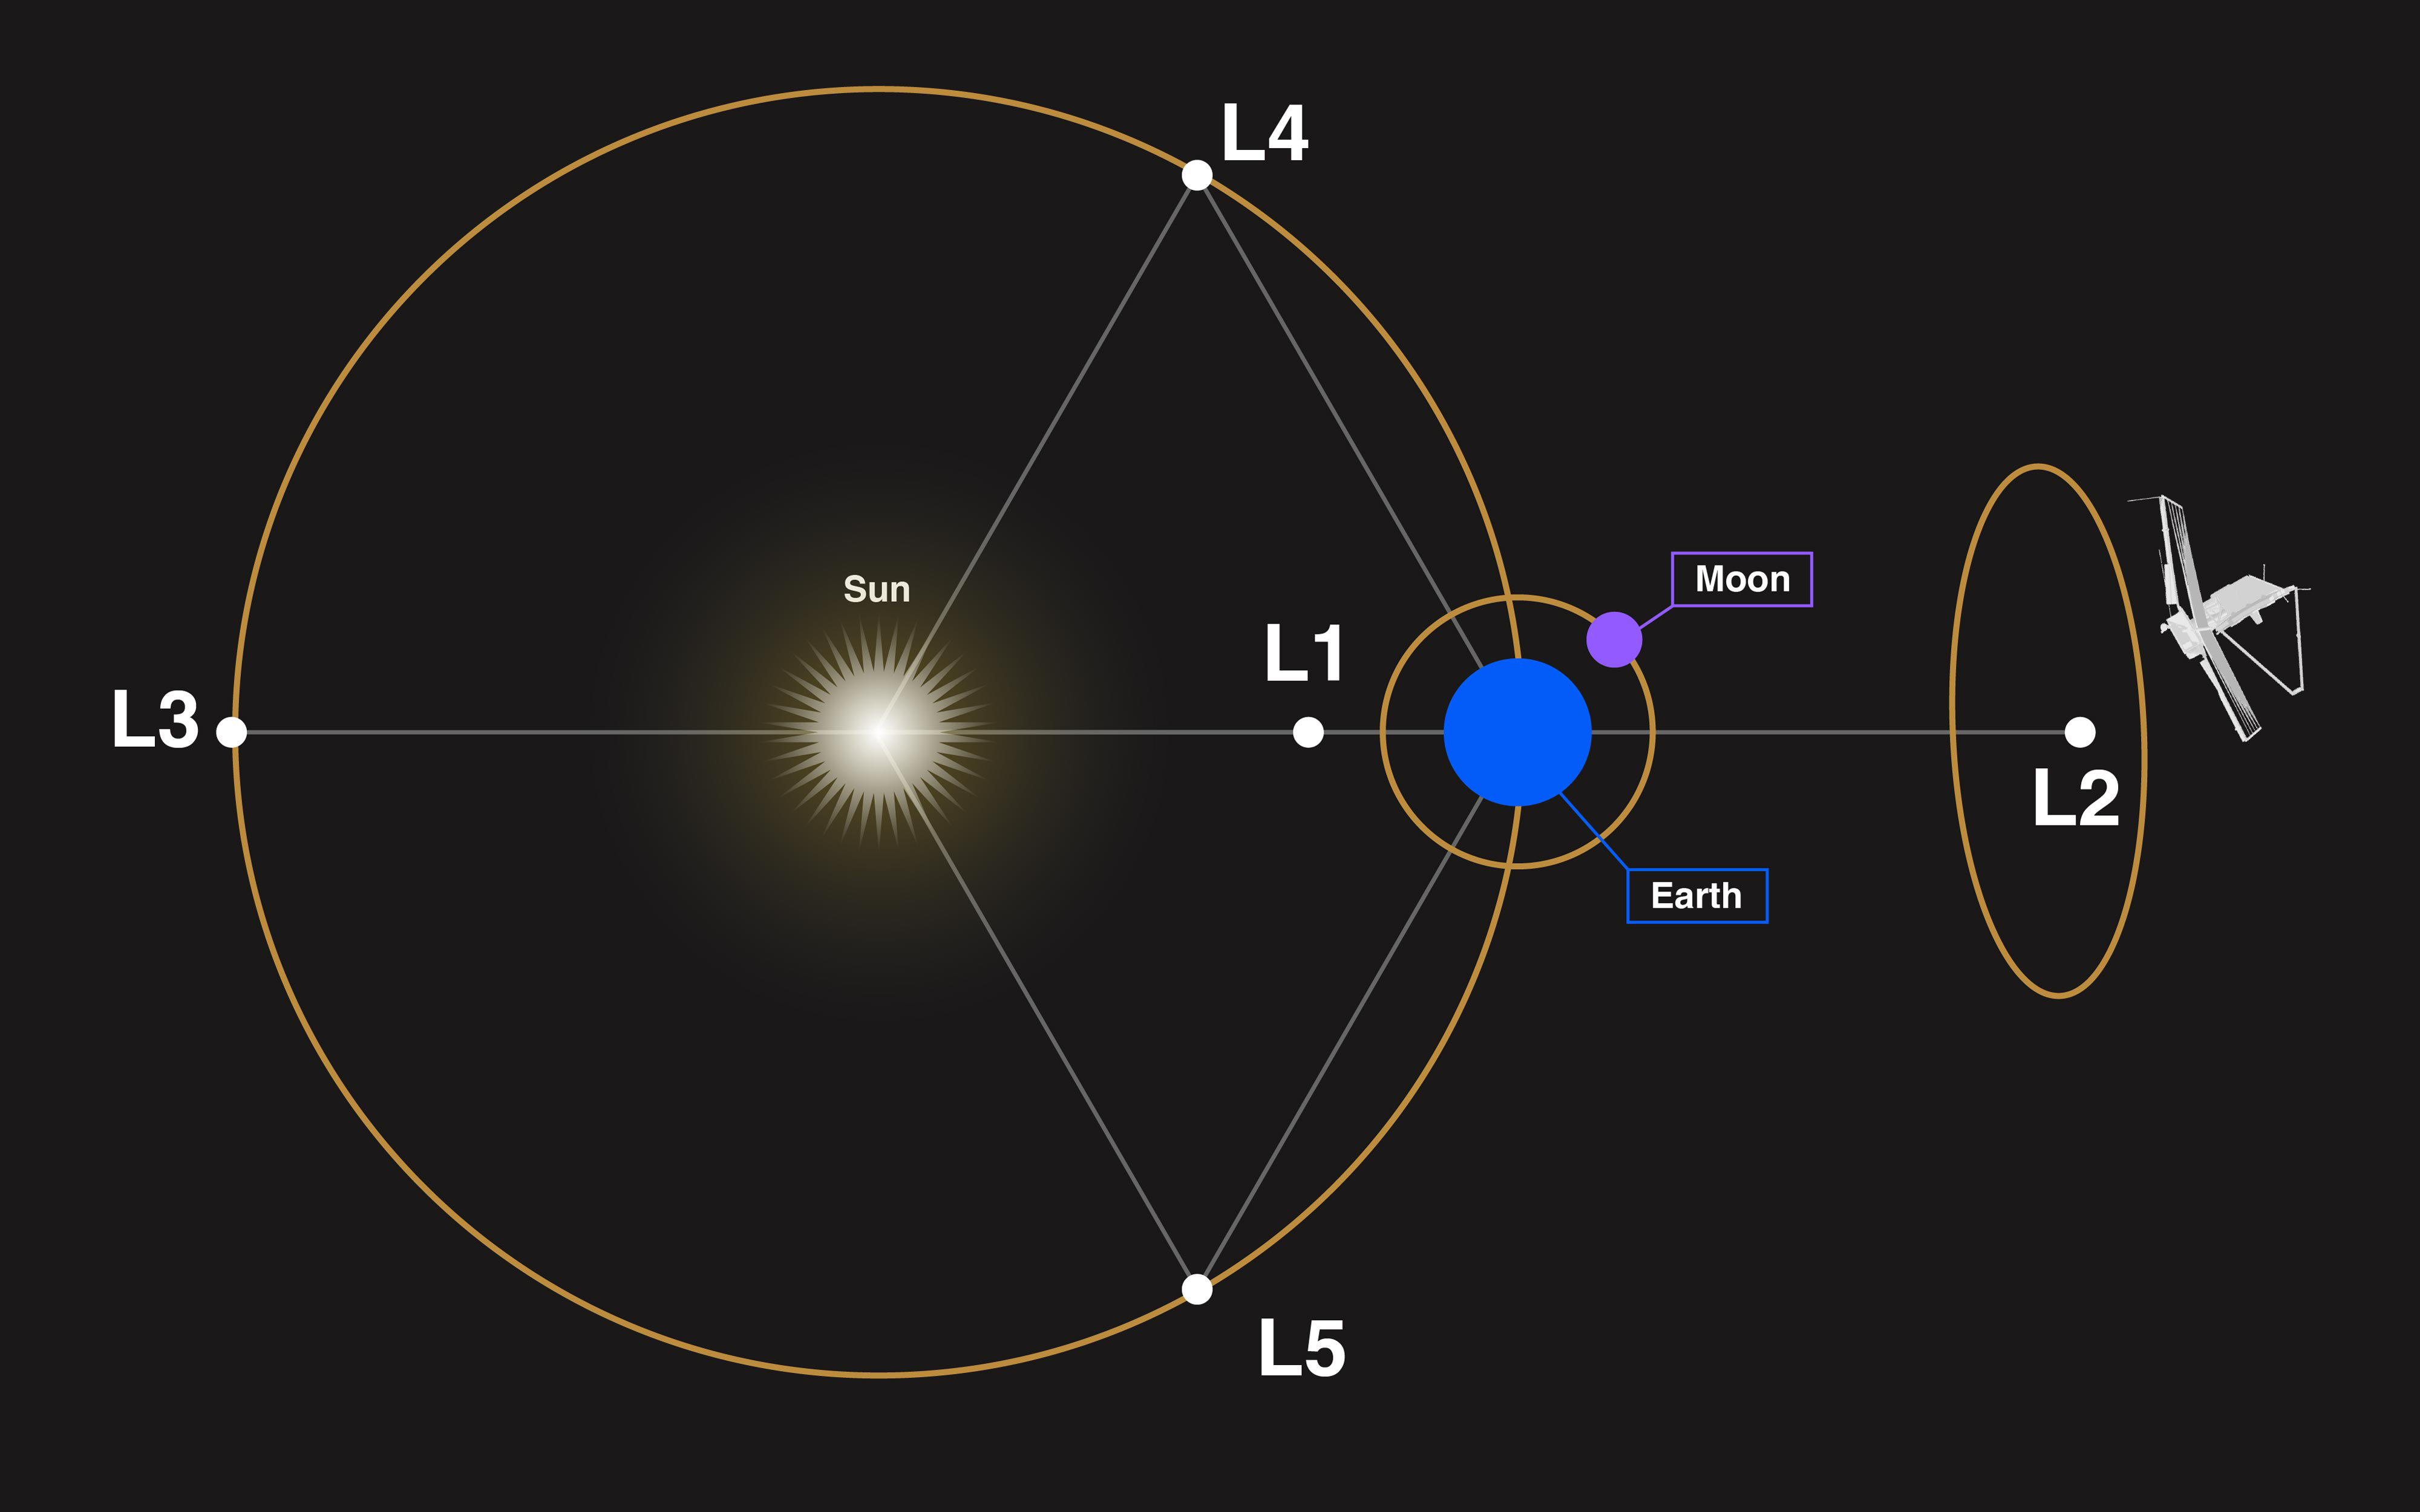

Webb’s Orbit at Sun-Earth Lagrange Point 2 (L2)

The James Webb Space Telescope orbits the Sun near Sun-Earth Lagrange point 2 (L2), approximately 1.5 million kilometers (1 million miles) from Earth. L2 is one of five Sun-Earth Lagrange points, positions in space where the gravitational pull of the Sun and Earth combine such that small objects in that region have the same orbital period (length of year) as Earth. This makes it possible for Webb to remain in constant communication with Earth.

Webb is not located at L2, but instead orbits L2, completing one circuit every 168 days. This "halo orbit" around L2 is highly elliptical and is roughly perpendicular to its orbital path around the Sun. The distance between Webb and L2 varies between about 250,000 and 830,000 kilometers (150,000 - 500,000 miles). Because of this complex orbit, Webb's precise distance from Earth varies over time.

Sizes and distances in this illustration are not to scale. The actual distance between the Sun and Earth is about 100 times the distance between Earth and L2. The distance between Earth and L1 is almost the same as between Earth and L2. L2 is about four times farther from Earth than the Moon. The long diameter (major axis) of the halo orbit around L2 is around the same as the distance between Earth and L2.

Graphic and caption updated: October, 2022

Credit: Image: NASA, STScI, CSA